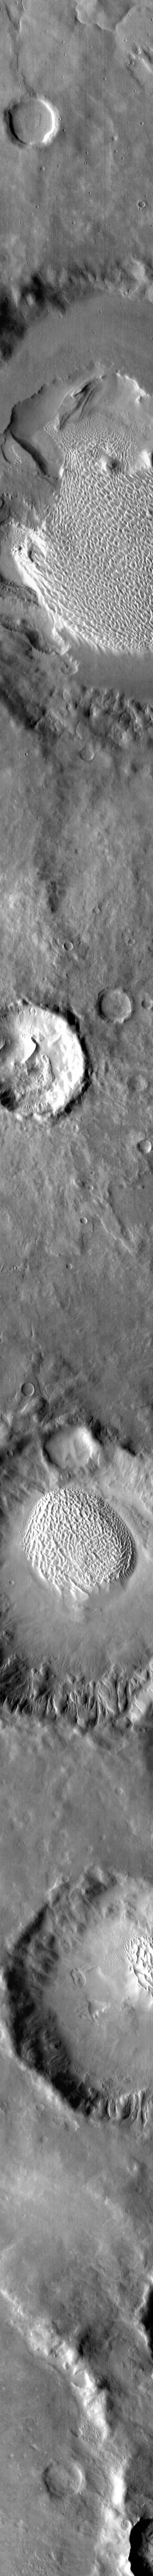

Rabe Dunes in IR

This image of Rabe Crater and the region around it was collected using the IR (infrared) camera. The brighter the material, the warmer the surface is. Most dunes on Mars are dark in visible wavelengths and bright in infrared. The majority of large craters in the southern hemisphere contain dunes on the crater floor.

Credit: NASA/JPL-Caltech/ASU